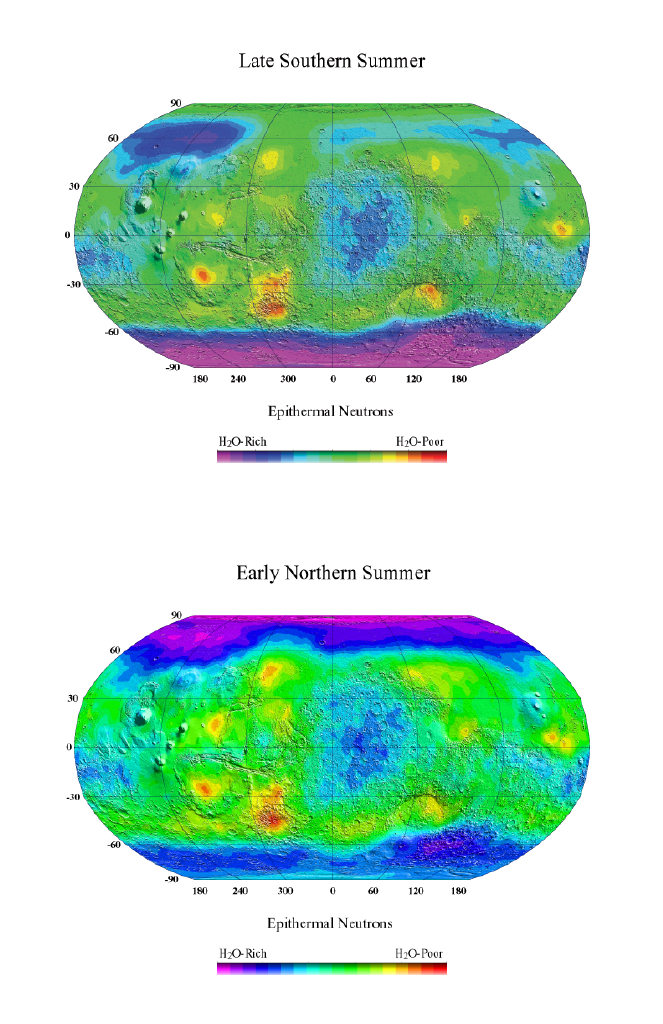

Odyssey/NS

These two views of Mars were made with data taken by the neutron spectrometer component of NASA’s Mars Odyssey gamma ray spectrometer suite. These maps show epithermal neutron flux, which is sensitive to the amount of hydrogen present.

The first view was made shortly after the Mars Odyssey science mission began in Feb. 2002, during late summer in the south. The magenta region in the south is due to large amounts of water ice buried a fraction of a meter beneath the surface. The amount of ice is approximately 60 percent by volume. At that time the buried ice in the north was not visible because it was covered with a thick cap of carbon dioxide (dry-ice) frost.

The second view was made in November 2002 as Mars enters summer in the north. In this view the ice-rich regions in the north are now visible because the thick carbon dioxide frost has evaporated, and the ice-rich regions in the south are beginning to be obscured by the formation of wintertime seasonal frost. The ice content in the north is even greater than it is in the south, though it is not yet known by how much.

JPL, a division of the California Institute of Technology in Pasadena, manages the 2001 Mars Odyssey mission for NASA’s Office of Space Science in Washington, D.C. Investigators at Arizona State University in Tempe, the University of Arizona in Tucson and NASA’s Johnson Space Center,Houston, operate the science instruments. The gamma-ray spectrometer was provided by the University of Arizona in collaboration with the Russian Aviation and Space Agency, which provided the high-energy neutron detector, and the Los Alamos National Laboratories, New Mexico, which provided the neutron spectrometer. Lockheed Martin Astronautics, Denver, is the prime contractor for the project, and developed and built the orbiter. Mission operations are conducted jointly from Lockheed Martin and from JPL.

Credit: NASA/JPL/University of Arizona